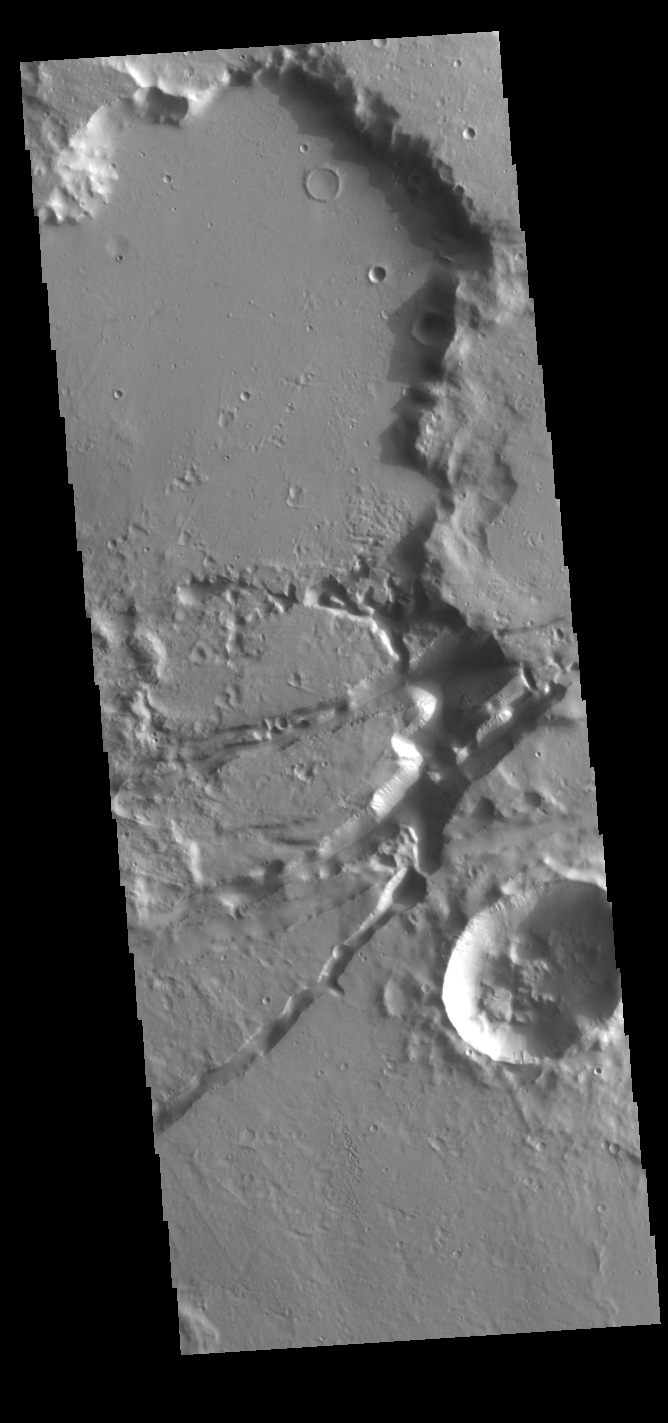

Sirenum Fossae

The linear depressions in this VIS image are part of Sirenum Fossae. These depressions are called graben, which form by the down drop of material between two parallel faults. The faults are caused by tectonic stresses in the region. The Sirenum Fossae graben are 2735km (1700 miles) long.

Credit: NASA/JPL-Caltech/ASU